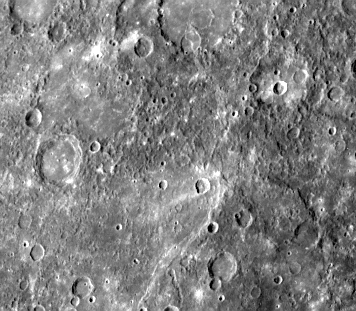

Small Craters Engulfed by Smooth Plains

This double ring basin (top center of image), 220 km in diameter centered at 18 degrees S, 52 degrees W, was photographed on the second encounter and shows two craters about 30 km in diameter which have been engulfed by smooth plains on the floor of the inner ring. This stratigraphic relationship is common in the lunar maria and suggests that the plains within the inner ring were emplaced by volcanic processes after basin formation (FDS 166649).

The Mariner 10 mission, managed by the Jet Propulsion Laboratory for NASA’s Office of Space Science, explored Venus in February 1974 on the way to three encounters with Mercury-in March and September 1974 and in March 1975. The spacecraft took more than 7,000 photos of Mercury, Venus, the Earth and the Moon.

Credit: NASA/JPL/Northwestern University